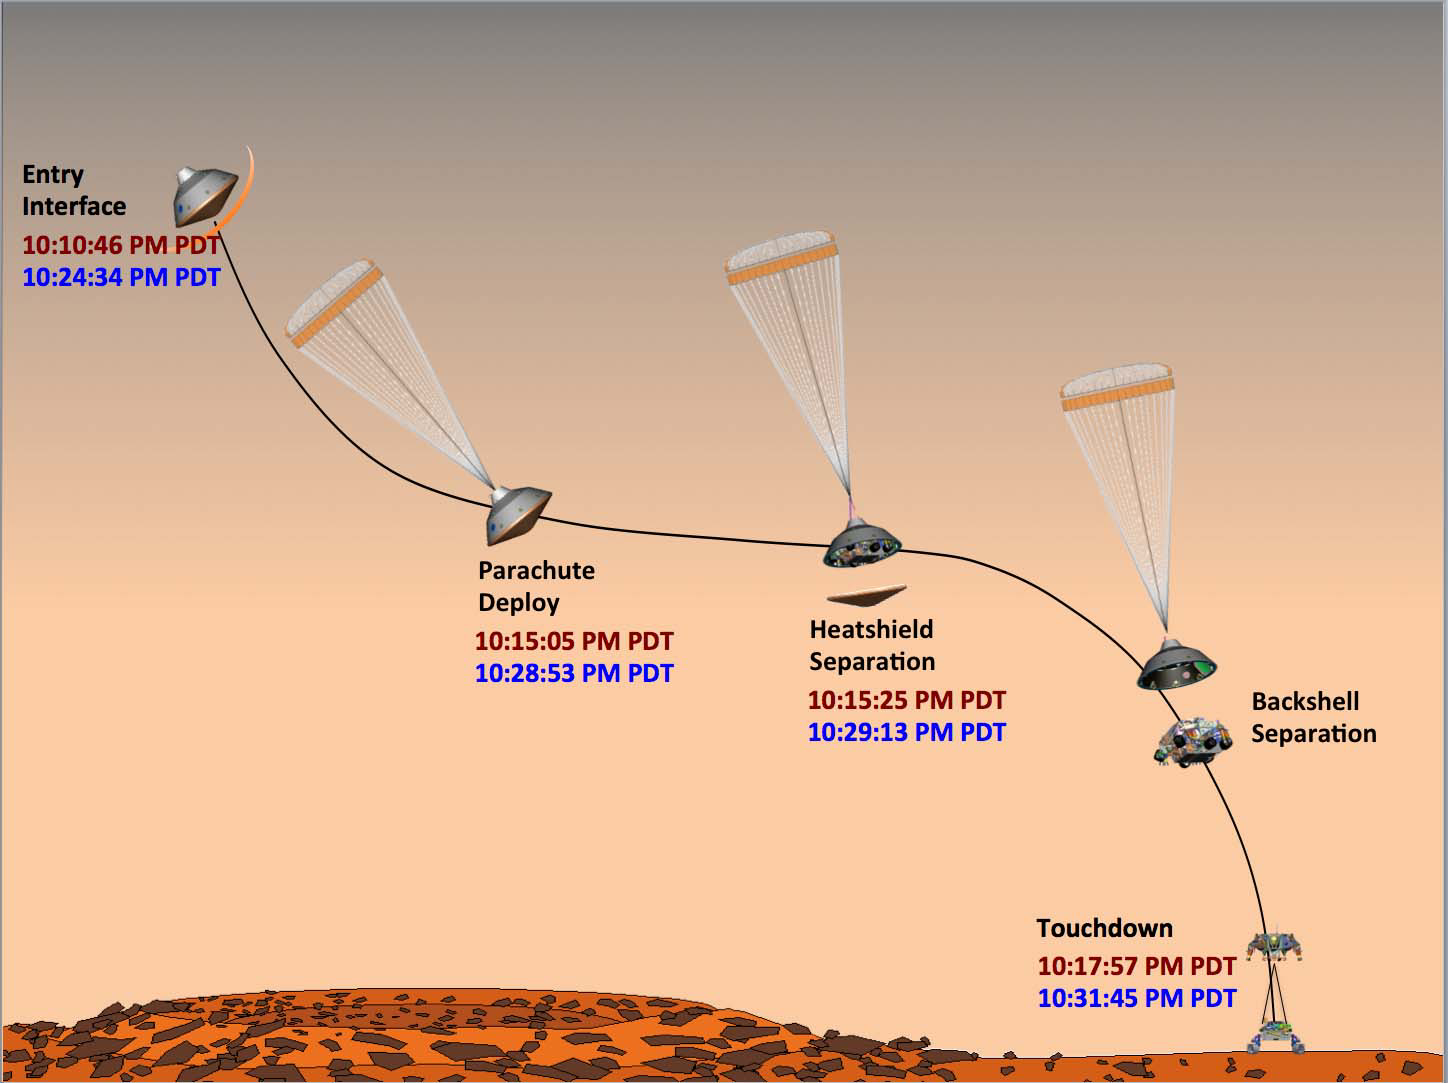

Hitting the Marks

This graphic shows the times at which NASA’s Curiosity rover hit its milestones during its entry, descent and landing on Mars. The times the events actually occurred are shown in red. The times that Earth received confirmation that the events occurred appear in blue. All times are listed in Pacific Daylight Time.

JPL manages the Mars Science Laboratory/Curiosity for NASA’s Science Mission Directorate in Washington. The rover was designed, developed and assembled at JPL, a division of the California Institute of Technology in Pasadena.

Credit: NASA/JPL-Caltech